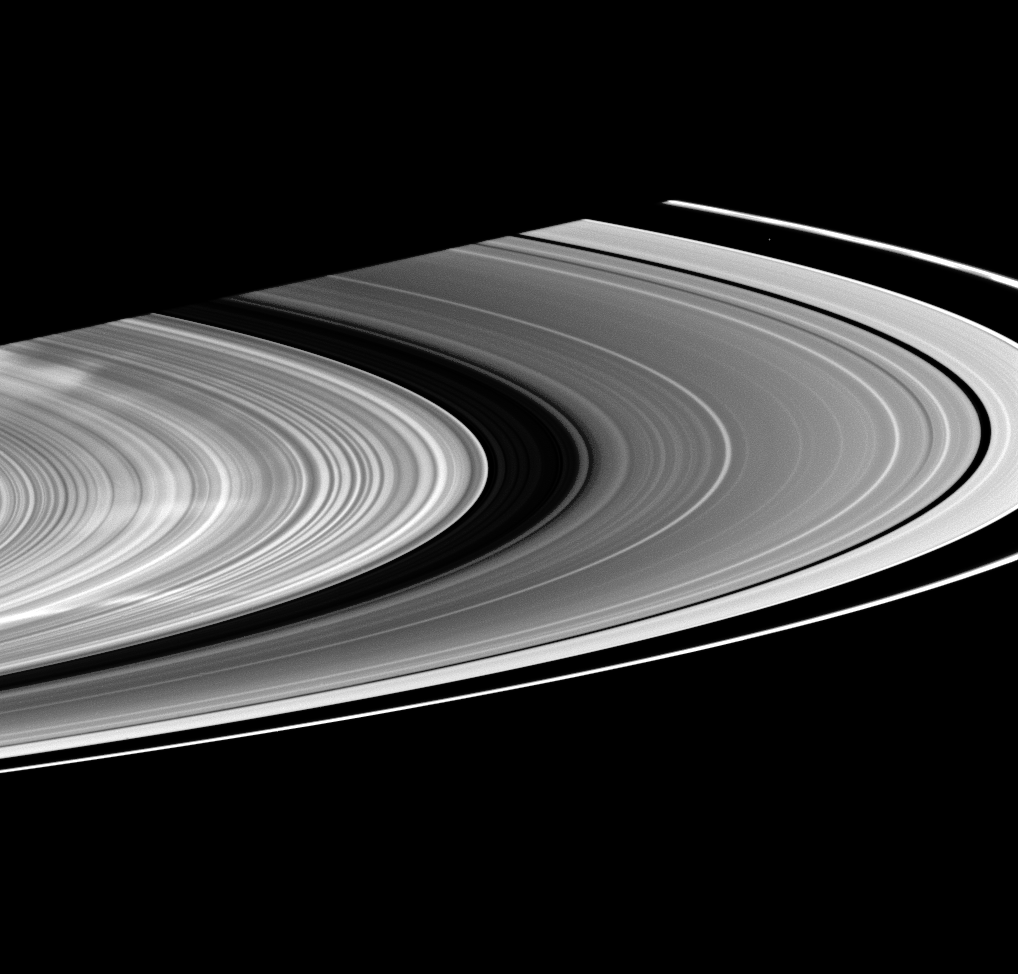

Spectacular Spokes

Signaling a return to the bright spokes first encountered by the Cassini spacecraft in 2005, three large white spokes stretch out across the B ring. Throughout most of the last year, Cassini captured views of dark spokes.

This image of bright spokes was taken Jan. 14, 2009 in visible light with the spacecraft’s wide-angle camera.The small moon Atlas (30 kilometers, or 19 miles across) has been brightened by 30 percent but still appears as a faint dot between the A and F rings in the top right quadrant of the image.

This view looks toward the sunlit side of the rings from about 6 degrees below the ringplane. The view was acquired at a distance of approximately 551,000 kilometers (342,000 miles) from Saturn and at a Sun-Saturn-spacecraft, or phase, angle of 155 degrees. Image scale is 29 kilometers (18 miles) per pixel.

The Cassini-Huygens mission is a cooperative project of NASA, the European Space Agency and the Italian Space Agency. The Jet Propulsion Laboratory, a division of the California Institute of Technology in Pasadena, manages the mission for NASA’s Science Mission Directorate, Washington, D.C. The Cassini orbiter and its two onboard cameras were designed, developed and assembled at JPL. The imaging operations center is based at the Space Science Institute in Boulder, Colo.

Credit: NASA/JPL/Space Science Institute